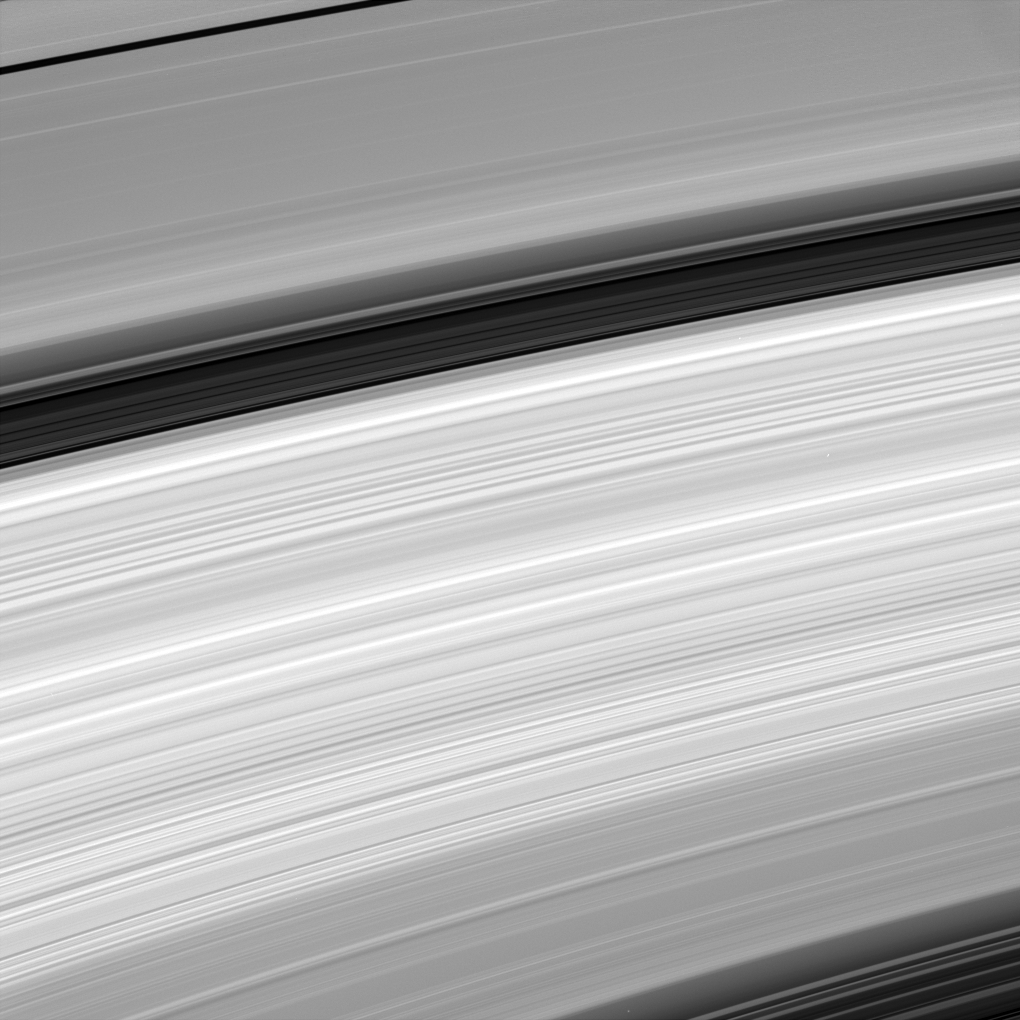

Scanning the Rings

This amazing close-up of Saturn’s rings reveals their incredible variety. In some regions there are wavelike structures, while in other places the rings’ structure appears to be more chaotic.

This image shows (from top to bottom) the A ring with the Encke gap, the Cassini Division, and the B and C rings.

The image was taken in visible light with the Cassini spacecraft narrow-angle camera on April 26, 2005, at a distance of approximately 2.3 million kilometers (1.5 million miles) from Saturn. The image scale is 14 kilometers (8 miles) per pixel.

The Cassini-Huygens mission is a cooperative project of NASA, the European Space Agency and the Italian Space Agency. The Jet Propulsion Laboratory, a division of the California Institute of Technology in Pasadena, manages the mission for NASA’s Science Mission Directorate, Washington, D.C. The Cassini orbiter and its two onboard cameras were designed, developed and assembled at JPL. The imaging team is based at the Space Science Institute, Boulder, Colo.

Credit: NASA/JPL/Space Science Institute